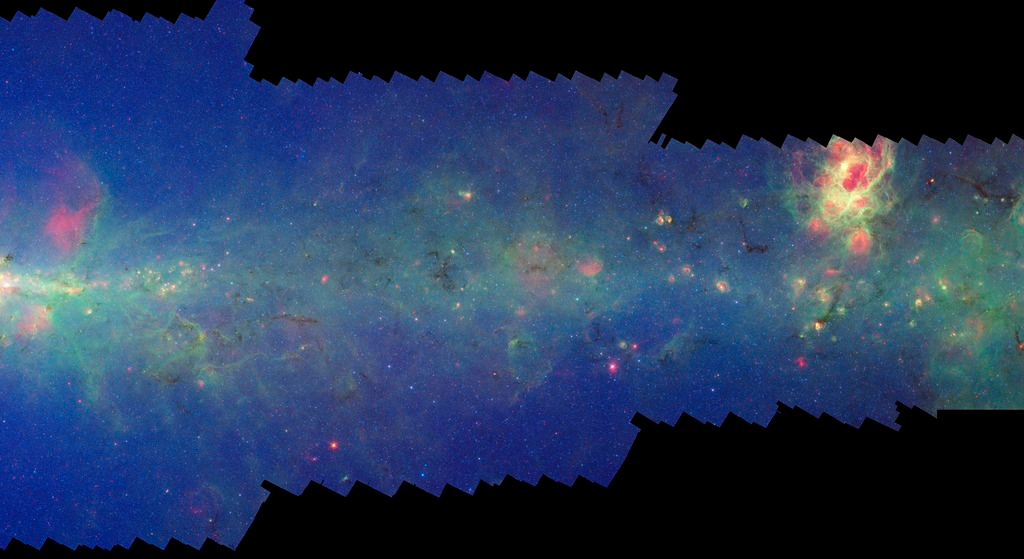

GLIMPSE-MIPSGAL Milky Way 9

This is one segment of an infrared portrait of dust and stars radiating in the inner Milky Way. More than 800,000 frames from NASA's Spitzer Space Telescope were stitched together to create the full image, capturing more than 50 percent of our entire galaxy.

As inhabitants of a flat galactic disk, Earth and its solar system have an edge-on view of their host galaxy, like looking at a glass dish from its edge. From our perspective, most of the galaxy is condensed into a blurry narrow band of light that stretches completely around the sky, also known as the galactic plane.

This segment extends mostly through the constellation Scorpius but also includes small areas of Sagittarius and Ophiuchus. The flat band of green running through this region is mostly dust in the distant disk of the Milky Way galaxy. The very center of the Milky Way galaxy falls at the left edge of the image; such views of the inner region of our galaxy are not possible in visible light. The bright nebula NGC 6357, also known as the War and Peace Nebula, can be seen at the upper right.

The swaths of green represent organic molecules, called polycyclic aromatic hydrocarbons, which are illuminated by light from nearby star formation, while the thermal emission, or heat, from warm dust is rendered in red. Star-forming regions appear as swirls of red and yellow, where the warm dust overlaps with the glowing organic molecules. The blue specks sprinkled throughout the photograph are Milky Way stars.

This survey segment spans galactic longitudes of 351.7 to 0.0 degrees and is centered at a galactic latitude of 0 degrees. It covers about two vertical degrees of the galactic plane.

This is a three-color composite that shows infrared observations from two Spitzer instruments. Blue represents 3.6-micron light and green shows light of 8 microns, both captured by Spitzer's infrared array camera. Red is 24-micron light detected by Spitzer's multiband imaging photometer. This combines observations from the Galactic Legacy Infrared Mid-Plane Survey Extraordinaire (GLIMPSE) and MIPSGAL projects.

Credit: NASA/JPL-Caltech/Univ. of Wisconsin